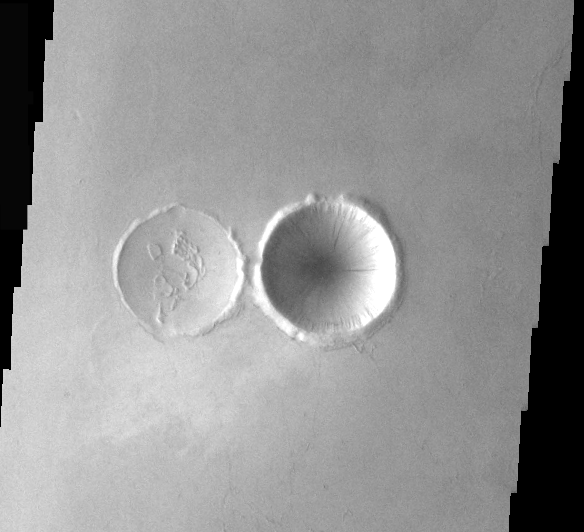

Crater Comparison

These two craters show the two types of crater interiors found on Mars — original and modified. The crater on the right has its original bowl shape. The crater of the left has had its interior modified by an infilling of lava.

Image information: VIS instrument. Latitude 27.6, Longitude 194.5 East (165.5 West). 37 meter/pixel resolution.

Note: this THEMIS visual image has not been radiometrically nor geometrically calibrated for this preliminary release. An empirical correction has been performed to remove instrumental effects. A linear shift has been applied in the cross-track and down-track direction to approximate spacecraft and planetary motion. Fully calibrated and geometrically projected images will be released through the Planetary Data System in accordance with Project policies at a later time.

NASA’s Jet Propulsion Laboratory manages the 2001 Mars Odyssey mission for NASA’s Office of Space Science, Washington, D.C. The Thermal Emission Imaging System (THEMIS) was developed by Arizona State University, Tempe, in collaboration with Raytheon Santa Barbara Remote Sensing. The THEMIS investigation is led by Dr. Philip Christensen at Arizona State University. Lockheed Martin Astronautics, Denver, is the prime contractor for the Odyssey project, and developed and built the orbiter. Mission operations are conducted jointly from Lockheed Martin and from JPL, a division of the California Institute of Technology in Pasadena.

Credit: NASA/JPL/Arizona State University